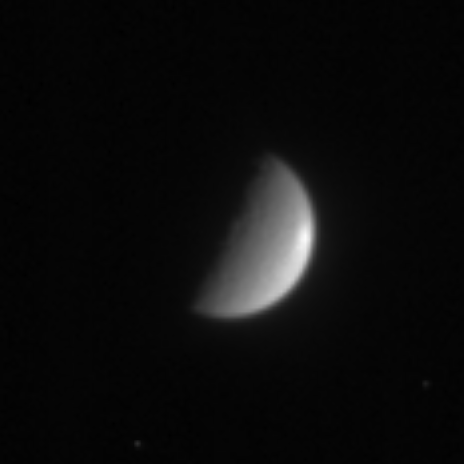

Distant Rhea

Cassini caught a hint of Rhea’s heavily cratered surface as it sped rapidly away from the moon on its first orbit of Saturn. There is a noticeable brightening near the left limb of the icy moon. Cassini will have its first flyby of Rhea in November 2005.

The image was taken in visible light with the Cassini spacecraft narrow angle camera on July 20, 2004, from a distance of 5.9 million kilometers (3.6 million miles) from Rhea, and at a Sun-Rhea-spacecraft, or phase angle of 91 degrees. The image scale is 35 kilometers (22 miles) per pixel. The image has been magnified by a factor of four to aid visibility.

The Cassini-Huygens mission is a cooperative project of NASA, the European Space Agency and the Italian Space Agency. The Jet Propulsion Laboratory, a division of the California Institute of Technology in Pasadena, manages the Cassini-Huygens mission for NASA’s Office of Space Science, Washington, D.C. The Cassini orbiter and its two onboard cameras, were designed, developed and assembled at JPL. The imaging team is based at the Space Science Institute, Boulder, Colo.

Credit: NASA/JPL/Space Science Institute